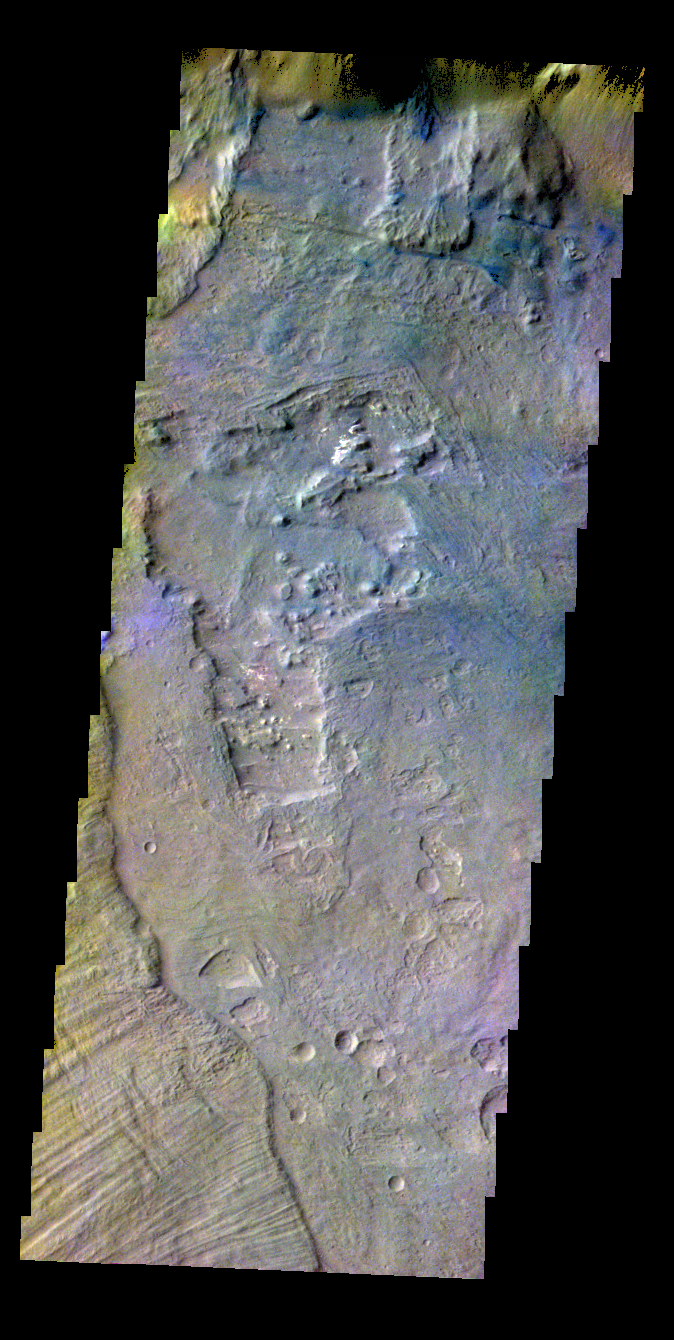

Coprates Chasma – False Color

The THEMIS VIS camera contains 5 filters. The data from different filters can be combined in multiple ways to create a false color image. These false color images may reveal subtle variations of the surface not easily identified in a single band image. Today’s false color image shows part of Coprates Chasma.

Credit: NASA/JPL-Caltech/ASU